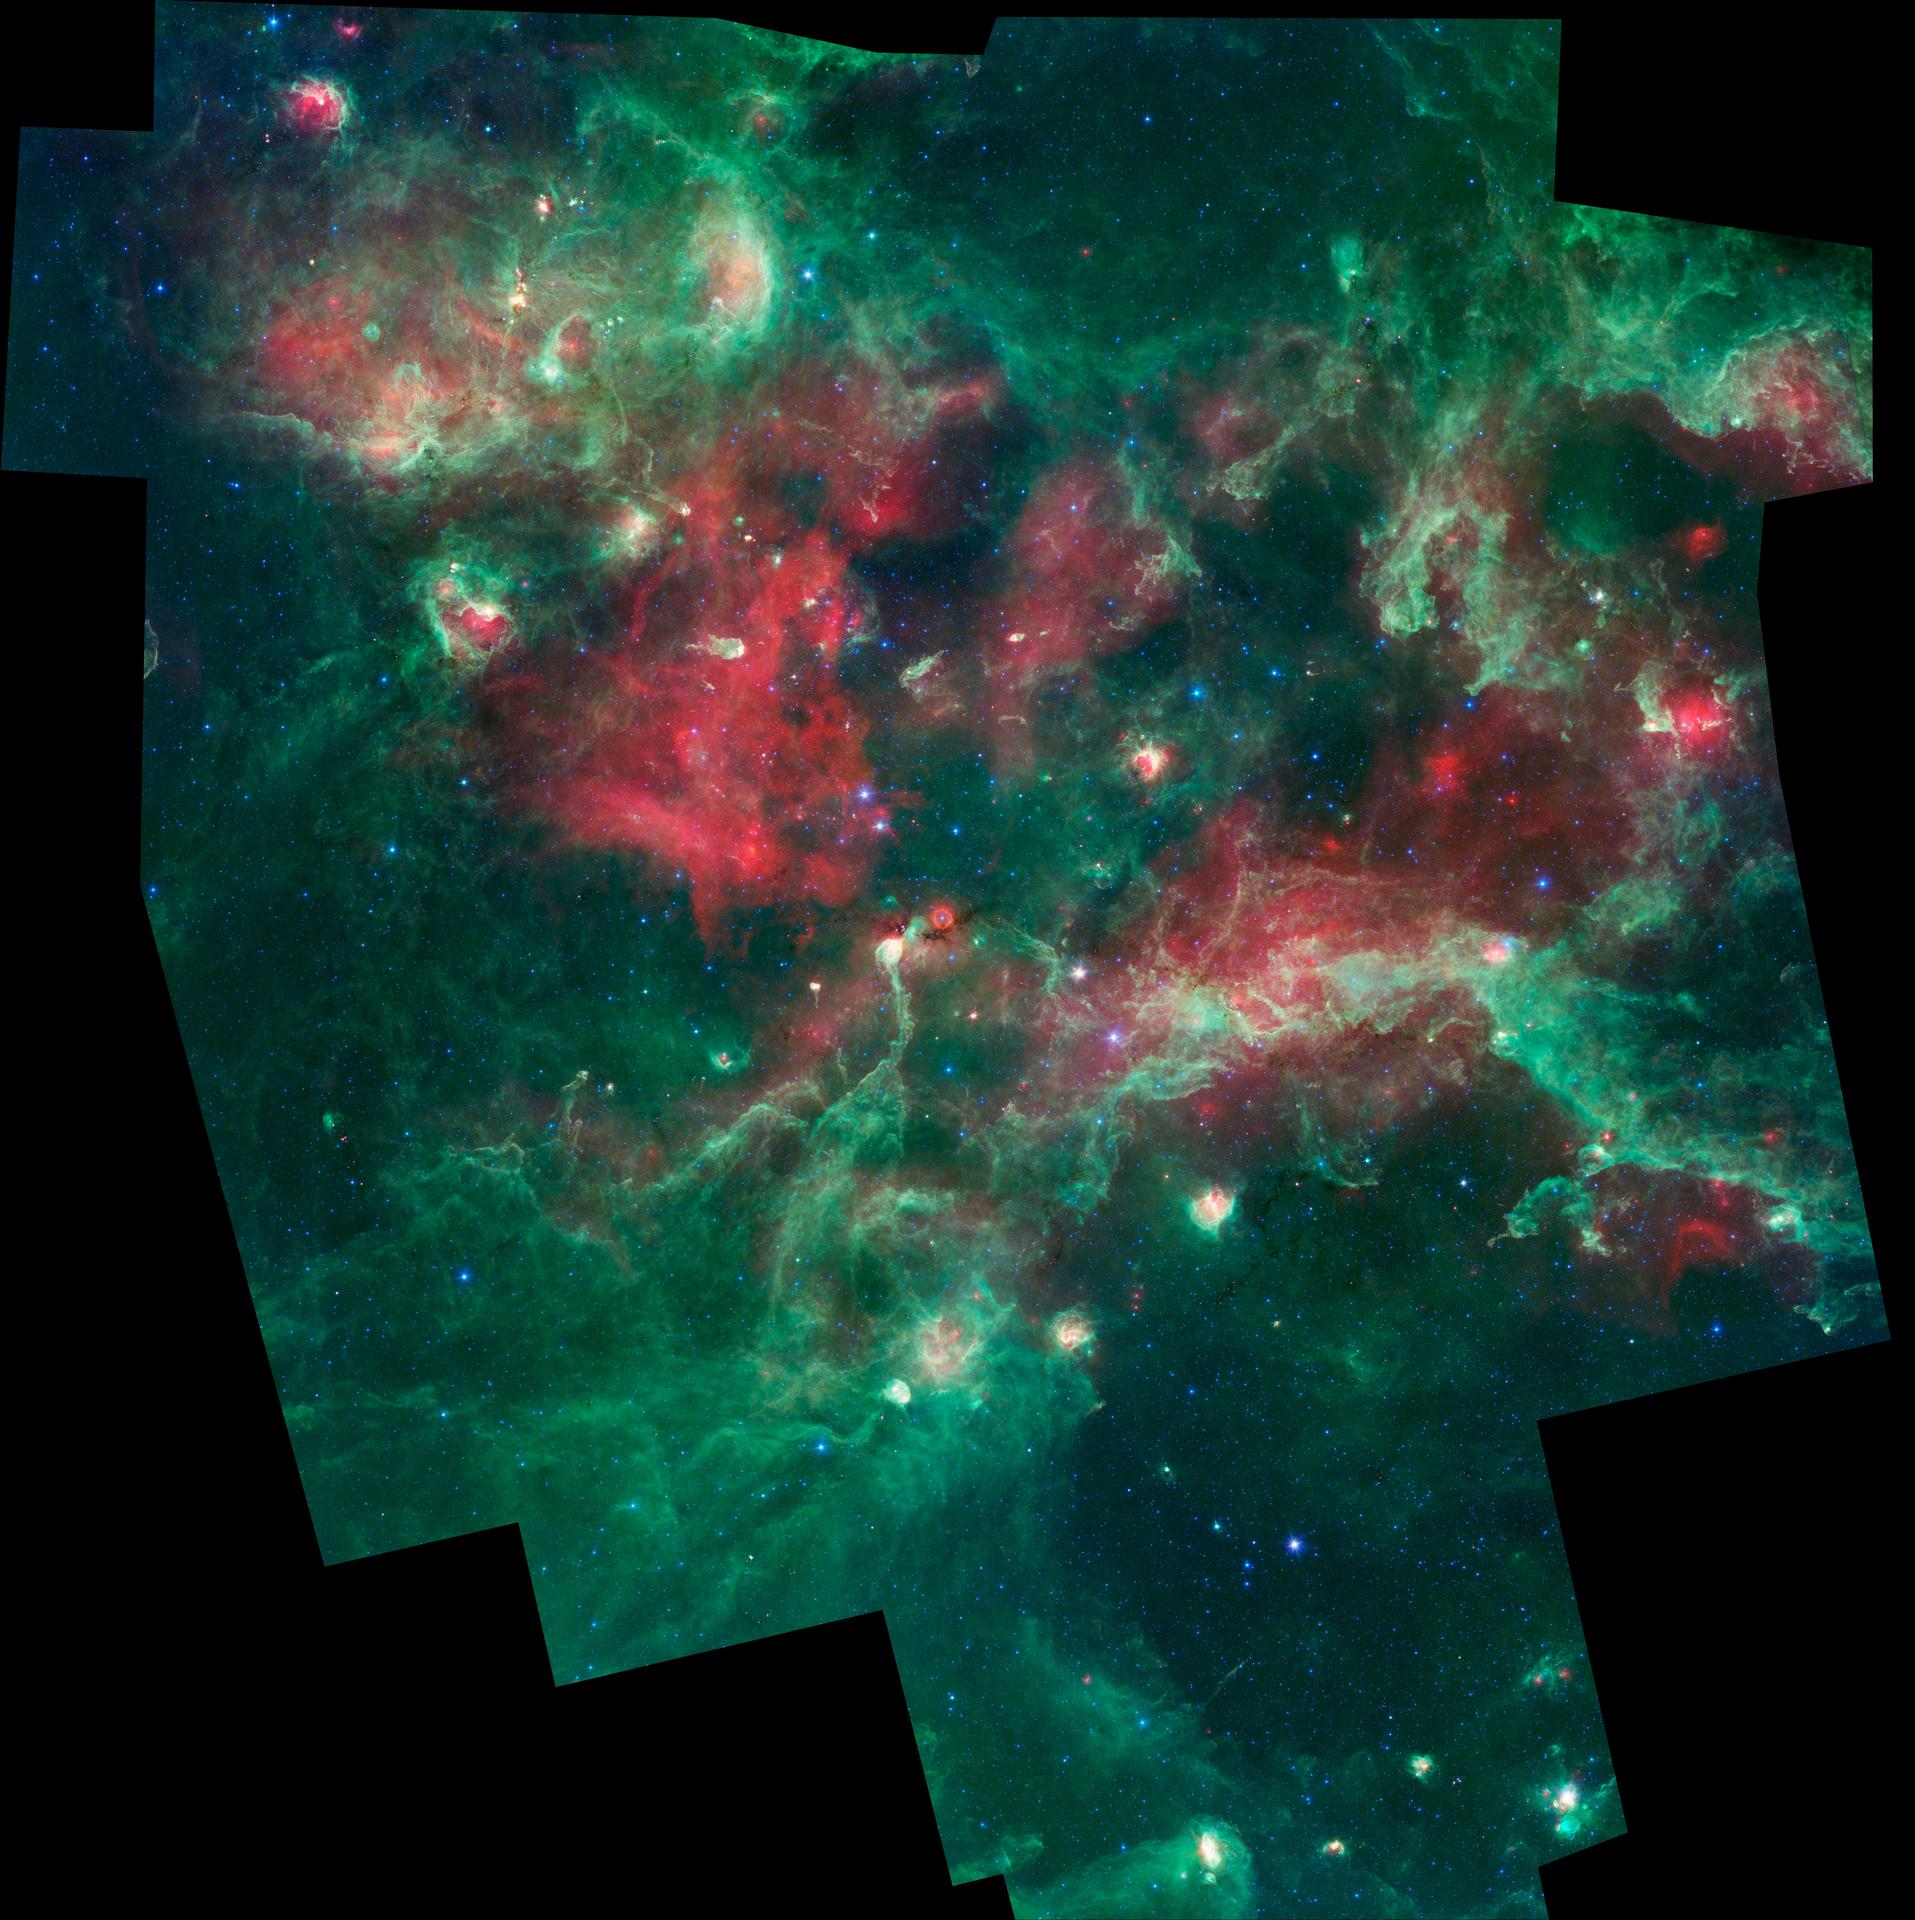

Stars Brewing in Cygnus X

Callouts

A bubbling cauldron of star birth is highlighted in this image from NASA’s Spitzer Space Telescope. Infrared light that we can’t see with our eyes has been color-coded, such that the shortest wavelengths are shown in blue and the longest in red. The middle wavelength range is green.

Massive stars have blown bubbles, or cavities, in the dust and gas — a violent process that triggers both the death and birth of stars. The brightest, yellow-white regions are warm centers of star formation. The green shows tendrils of dust, and red indicates other types of dust that may be cooler, in addition to ionized gas from nearby massive stars.

Cygnus X is about 4,500 light-years away in the constellation Cygnus, or the Swan.

Blue represents light at 3.6 microns: 4.5-micron light is blue-green; 8.0-micron light is green; and 24-micron light is red. These data were taken before the Spitzer mission ran out of its coolant in 2009, and began its “warm” mission.

Callouts
The top left box shows AFGL 2636, which is a bright-rimmed shell of material, carved out by winds and radiation from massive stars. These massive stars are located near the tip of the pillar in the center of the region. The inner region is glowing red due to gasthat has been ionized by the massive stars. Spitzer has revealed a cluster of young stars with planet-forming disks in the central region, and embryonic stars embedded in the rim around the cavity. The situation is similar in the top right image, a region called DR22.

The lower left and right images show clouds that are so thick to appear dark even to the dust-piercing, infrared eyes of Spitzer. Young stars, visible as red points, are buried in these dark clouds. They are red because they are heating up surrounding dust, causing it to glow at longer infrared wavelengths.

The red orb in the lower right image surrounds what is thought to be a star called a luminous blue variable, visible as the blue central point. This is a more evolved massive star that, after periods of instability, cast off a shell of material (red) from its outer layers. The bright object below the dark cloud in the lower right image is the tip of a large pillar, called DR 15, which is being eroded by winds and radiation from a large number of massive stars located above it.

Credit: NASA/JPL-Caltech/Harvard-Smithsonia CfA